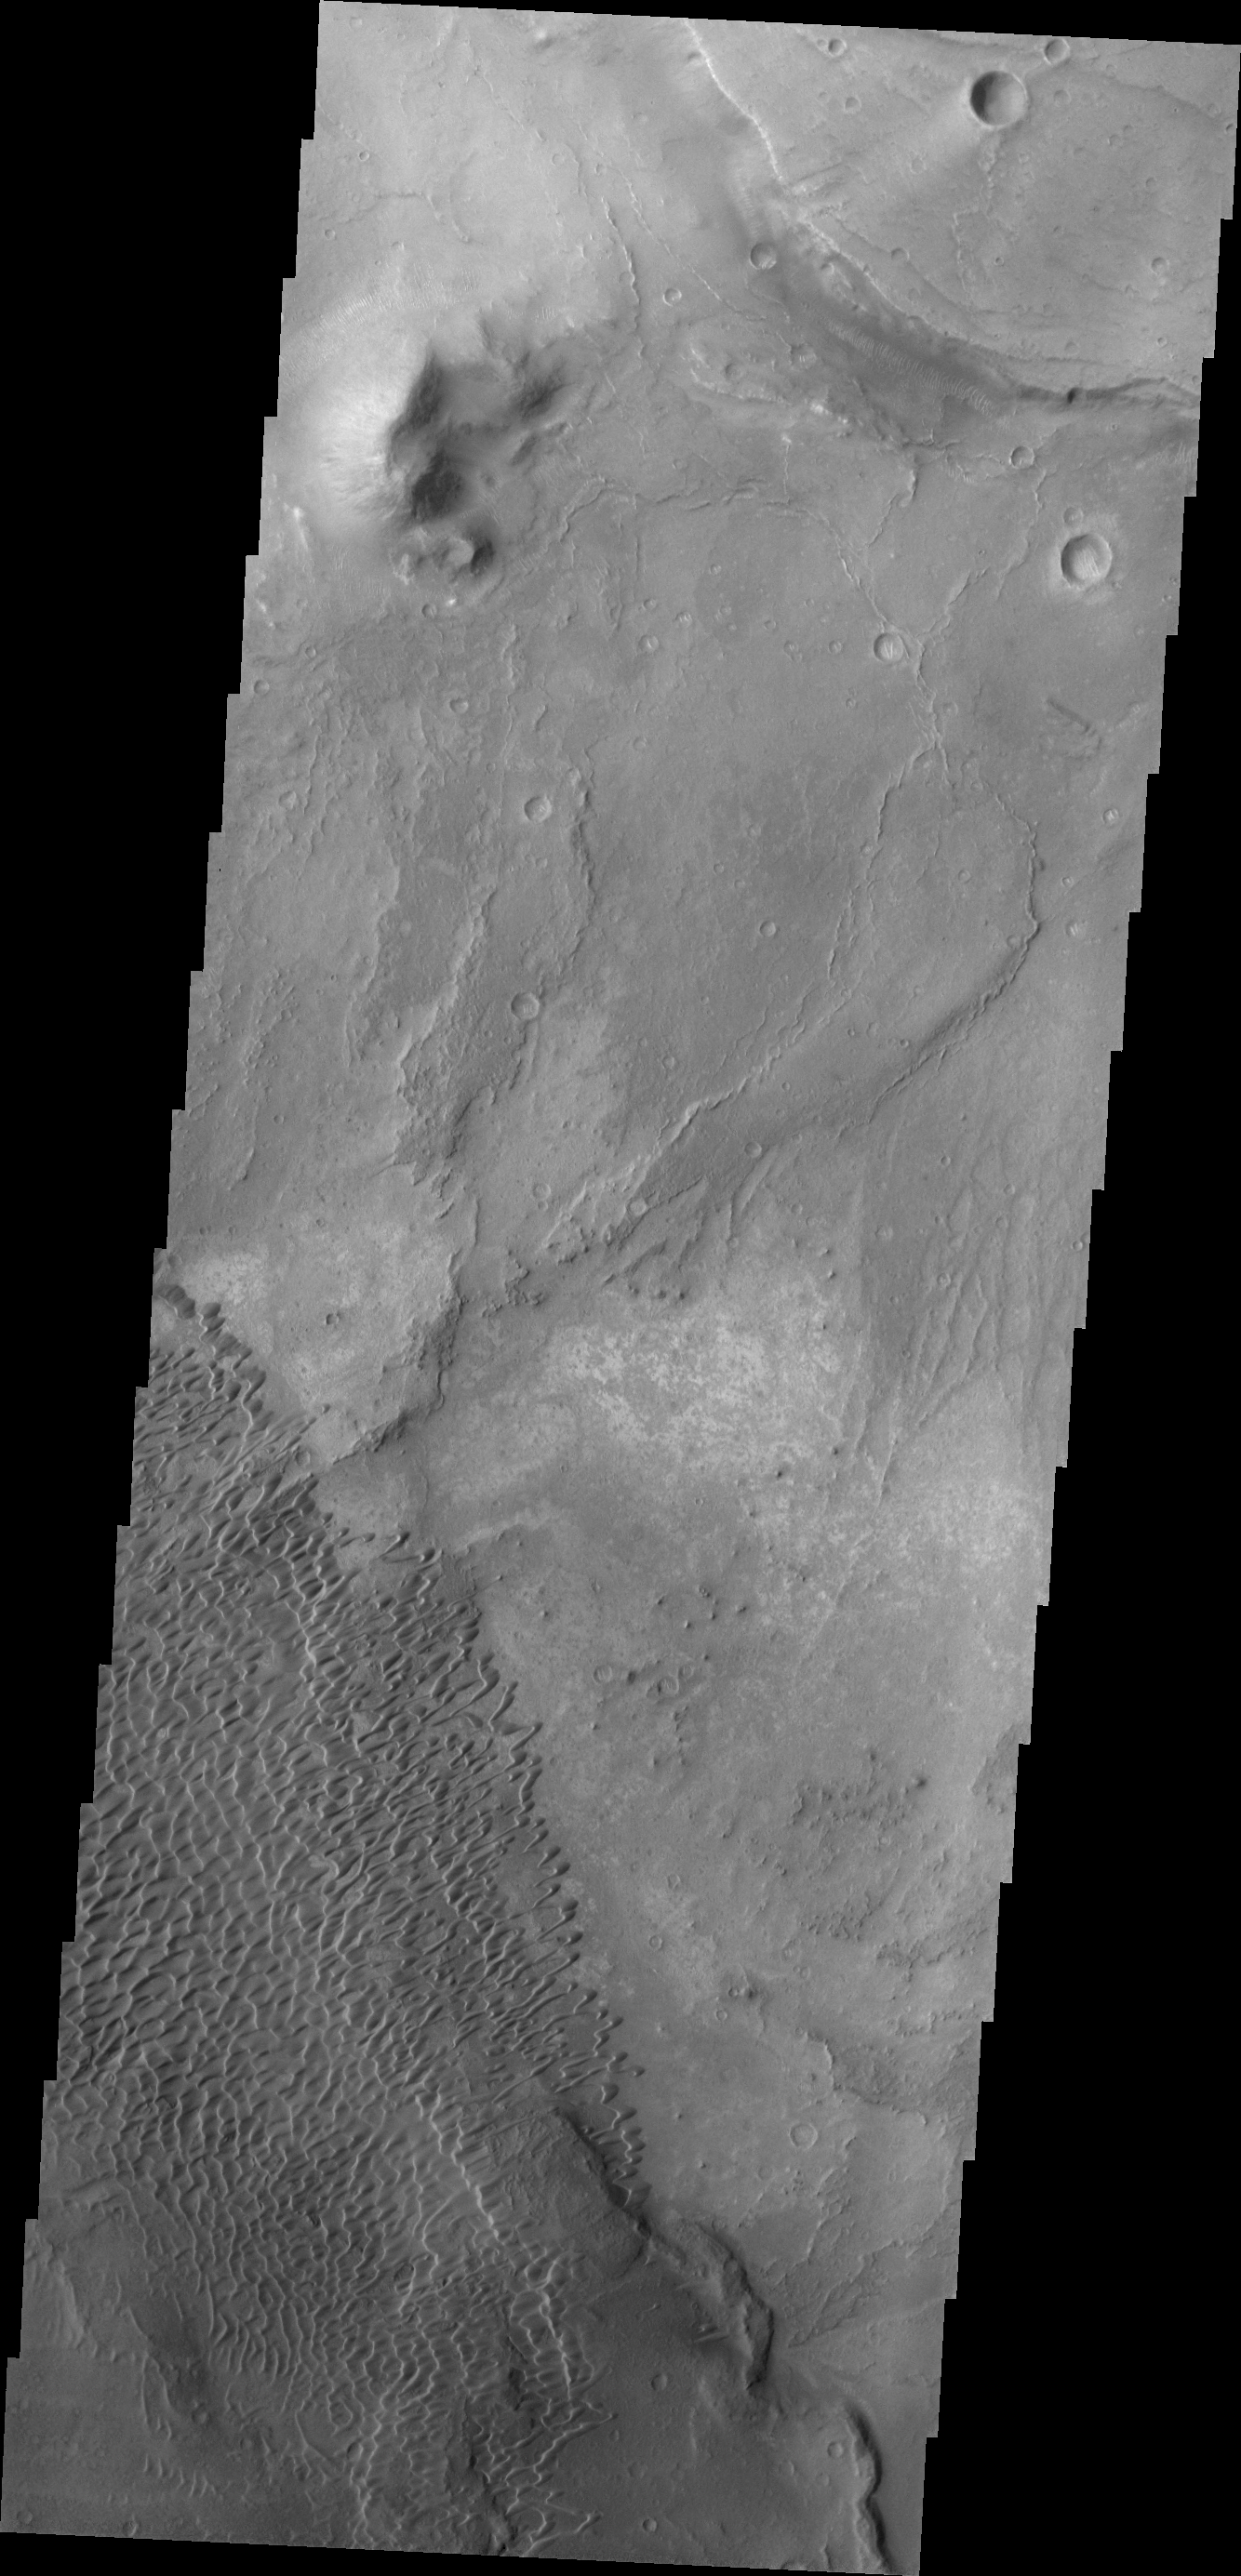

Investigating Mars: Nili and Meroe Paterae

This image shows part of the Nili Patera dune field. High resolution imaging by other spacecraft has revealed that the dunes in this region are moving. Winds are blowing the dunes across a rough surface of regional volcanic lava flows. The paterae are calderas on the volcanic complex called Syrtis Major Planum. Dunes are found in both Nili and Meroe Paterae and in the region between the two calderas.

The Odyssey spacecraft has spent over 15 years in orbit around Mars, circling the planet more than 69000 times. It holds the record for longest working spacecraft at Mars. THEMIS, the IR/VIS camera system, has collected data for the entire mission and provides images covering all seasons and lighting conditions. Over the years many features of interest have received repeated imaging, building up a suite of images covering the entire feature. From the deepest chasma to the tallest volcano, individual dunes inside craters and dune fields that encircle the north pole, channels carved by water and lava, and a variety of other feature, THEMIS has imaged them all. For the next several months the image of the day will focus on the Tharsis volcanoes, the various chasmata of Valles Marineris, and the major dunes fields. We hope you enjoy these images!

Credit: NASA/JPL-Caltech/ASU